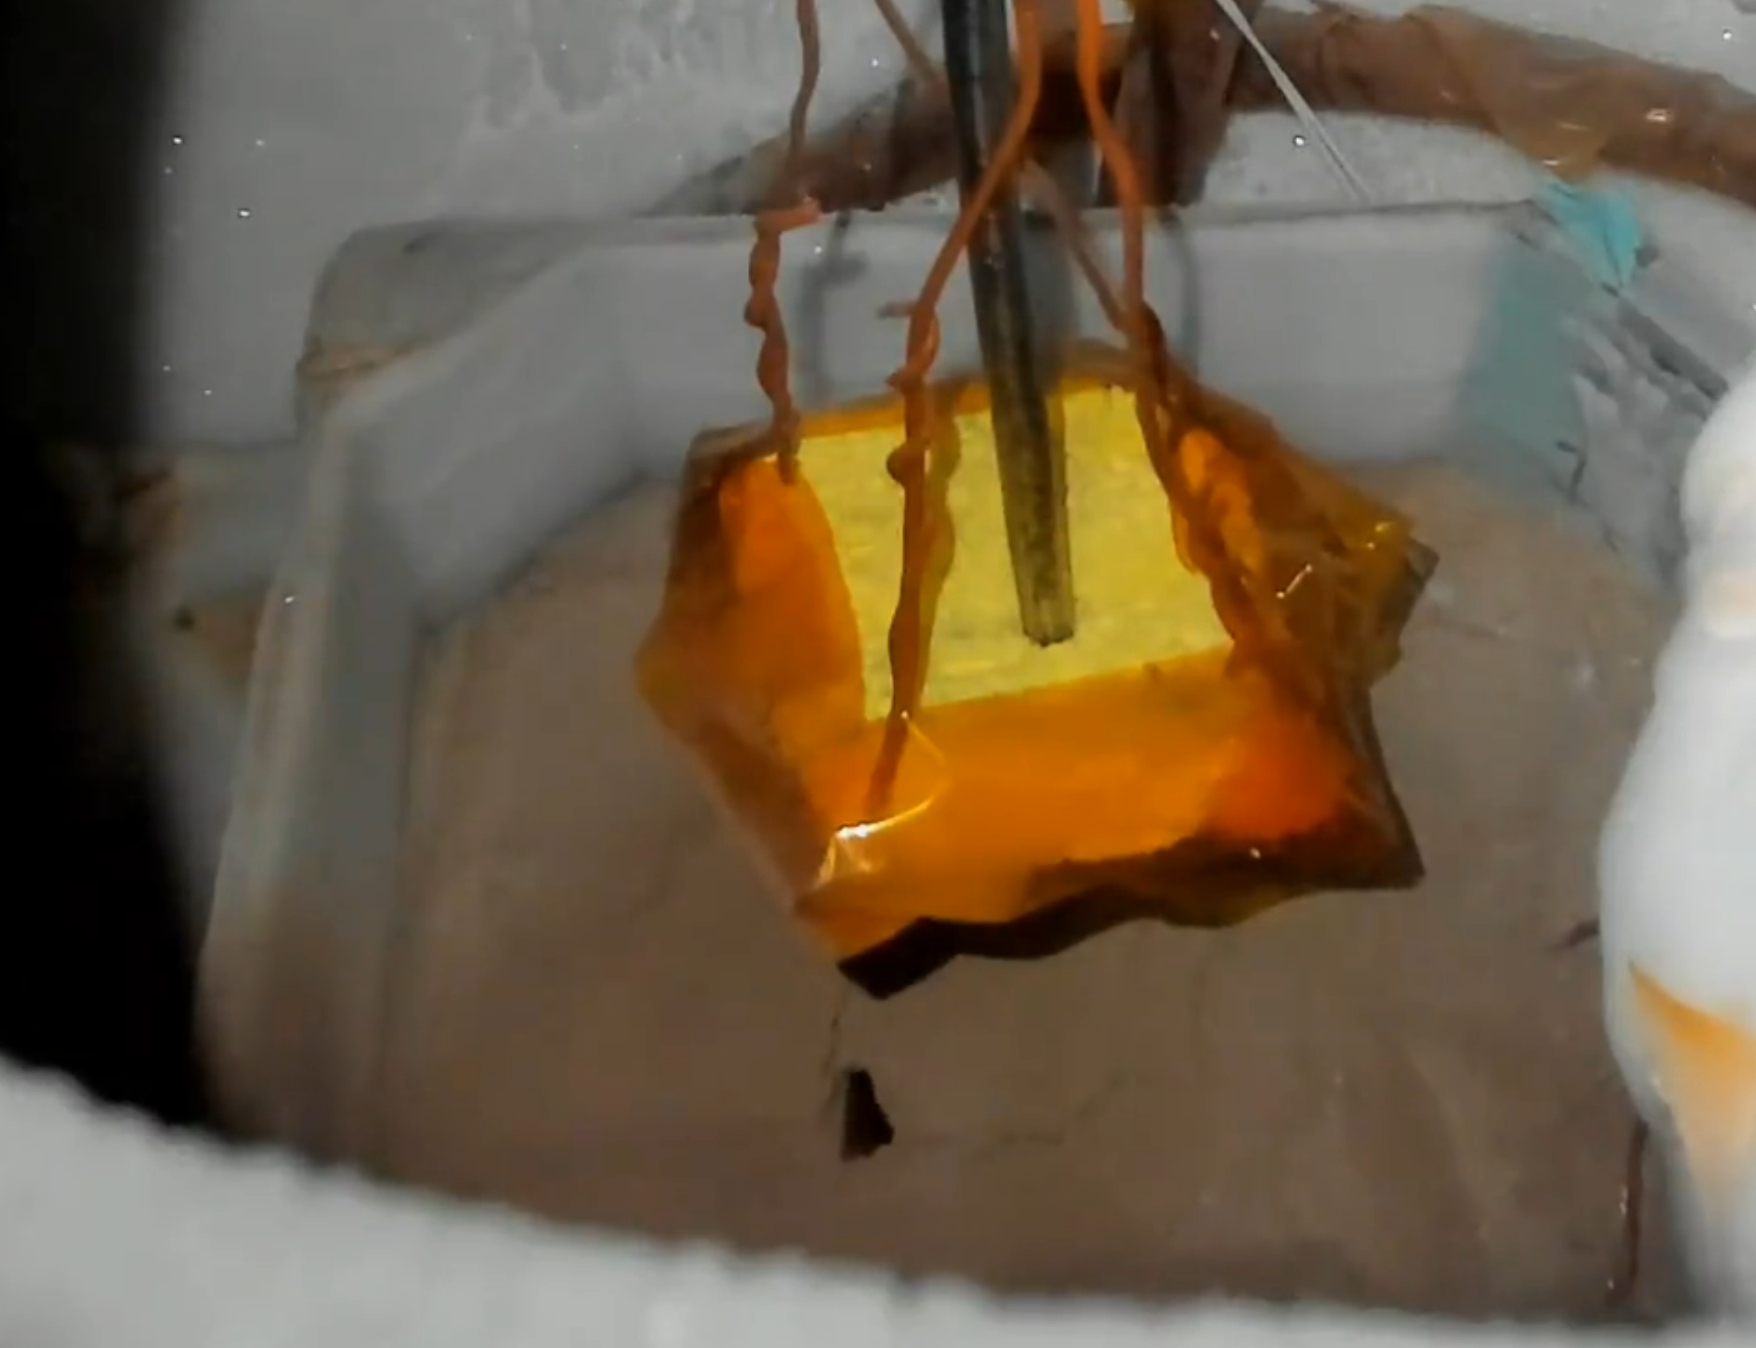

Experiment Re-Creating a Carbon Dioxide Plume

This video shows Martian soil simulant erupting in a plume during a lab experiment at NASA’s Jet Propulsion Laboratory in Southern California that was designed to replicate the process believed to form Martian features called “spiders.”

In the experiment, researchers chilled Martian soil simulant in a container submerged within a liquid nitrogen bath. They placed it in JPL’s Dirty Under-vacuum Simulation Testbed for Icy Environments (DUSTIE), where the air pressure was reduced to be similar to that of Mars’ southern hemisphere. Carbon dioxide gas flowed into the chamber – diffused through the bright yellow sponge seen suspended over the simulant here – and condensed from gas to ice over the course of three to five hours. A heater inside the chamber then warmed the simulant from below, cracking the ice. After many tries, researchers saw a plume of carbon dioxide gas erupting from within the powdery simulant, as seen here.

Credit: NASA/JPL-Caltech